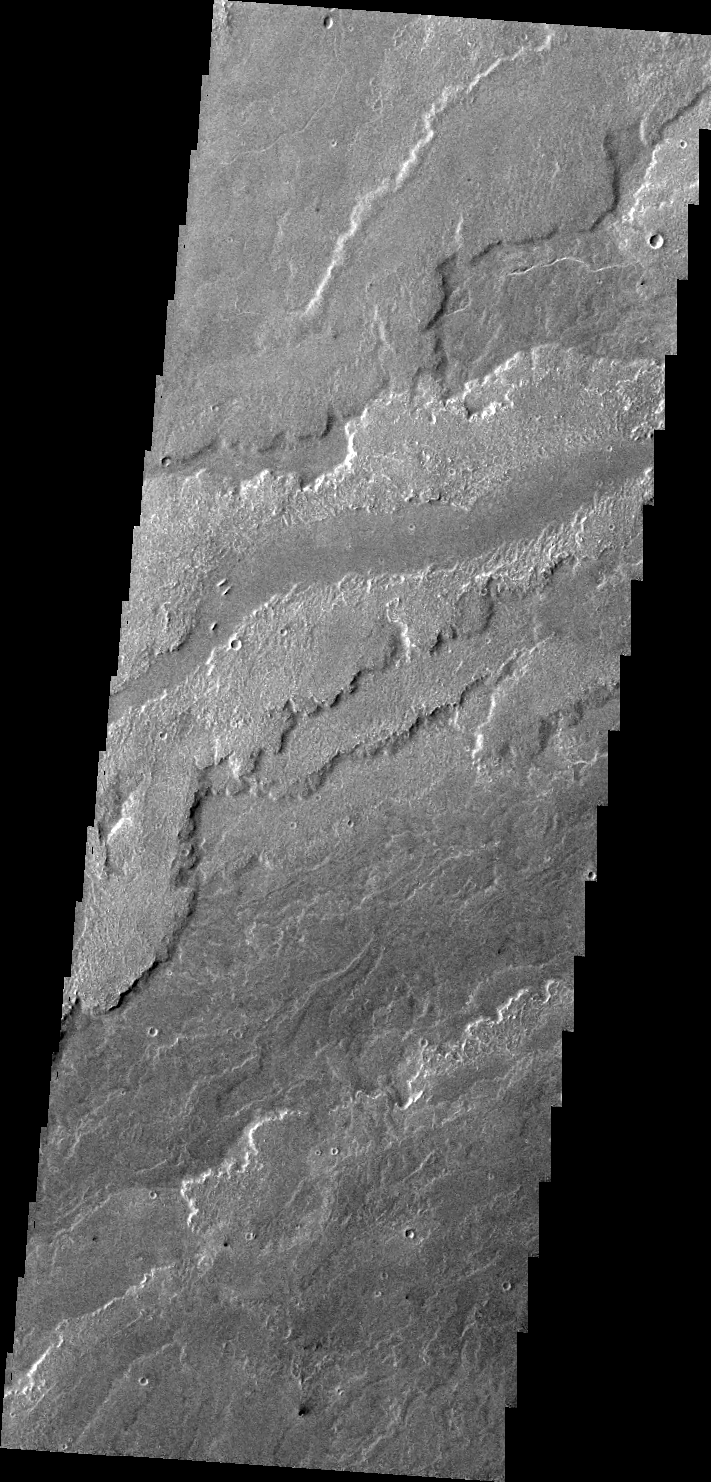

Arsia Mons Flows

This VIS image shows a small portion of the lava flows associated with Arsia Mons.

Image information: VIS instrument. Latitude -23.3N, Longitude 237.4E. 40 meter/pixel resolution.

Please see the THEMIS Data Citation Note for details on crediting THEMIS images.

Note: this THEMIS visual image has not been radiometrically nor geometrically calibrated for this preliminary release. An empirical correction has been performed to remove instrumental effects. A linear shift has been applied in the cross-track and down-track direction to approximate spacecraft and planetary motion. Fully calibrated and geometrically projected images will be released through the Planetary Data System in accordance with Project policies at a later time.

NASA’s Jet Propulsion Laboratory manages the 2001 Mars Odyssey mission for NASA’s Office of Space Science, Washington, D.C. The Thermal Emission Imaging System (THEMIS) was developed by Arizona State University, Tempe, in collaboration with Raytheon Santa Barbara Remote Sensing. The THEMIS investigation is led by Dr. Philip Christensen at Arizona State University. Lockheed Martin Astronautics, Denver, is the prime contractor for the Odyssey project, and developed and built the orbiter. Mission operations are conducted jointly from Lockheed Martin and from JPL, a division of the California Institute of Technology in Pasadena.

Credit: NASA/JPL/ASU